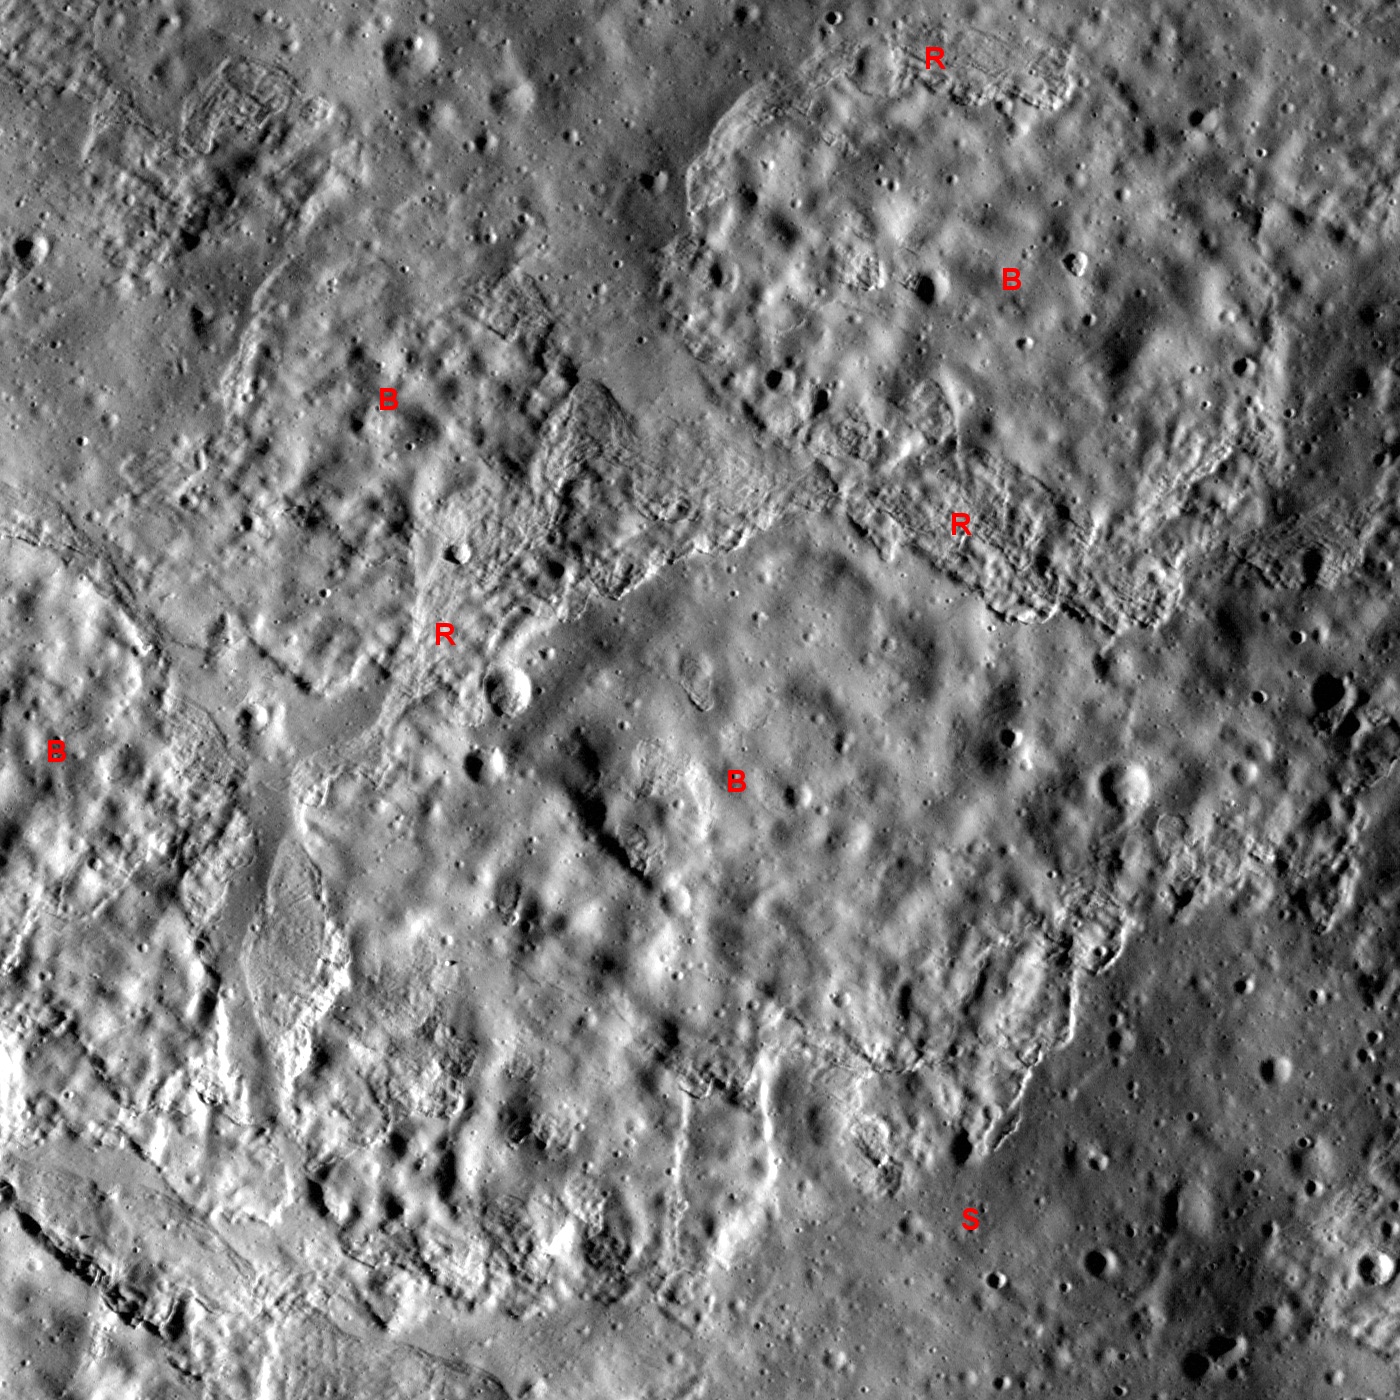

Slope Failure near Aratus Crater

Northern flank of cone-shaped mound near Aratus crater. LROC NAC M117461002L, image width is about 672 meters (2204 feet). Sun light is from left side, incidence angle 83°, downslope direction is from bottom to top of the image.

NASA’s Goddard Space Flight Center built and manages the mission for the Exploration Systems Mission Directorate at NASA Headquarters in Washington. The Lunar Reconnaissance Orbiter Camera was designed to acquire data for landing site certification and to conduct polar illumination studies and global mapping. Operated by Arizona State University, LROC consists of a pair of narrow-angle cameras (NAC) and a single wide-angle camera (WAC). The mission is expected to return over 70 terabytes of image data.

Credit: NASA/GSFC/Arizona State University